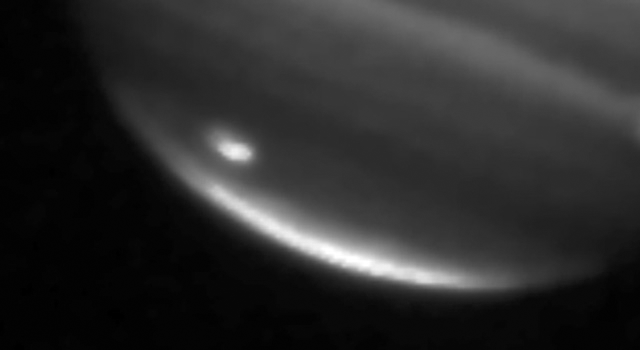

Jupiter Impact Scar

This image shows a large impact on Jupiter’s south polar region captured on July 20, 2009, by NASA’s Infrared Telescope Facility in Mauna Kea, Hawaii.

Credit: NASA/JPL/Infrared Telescope Facility